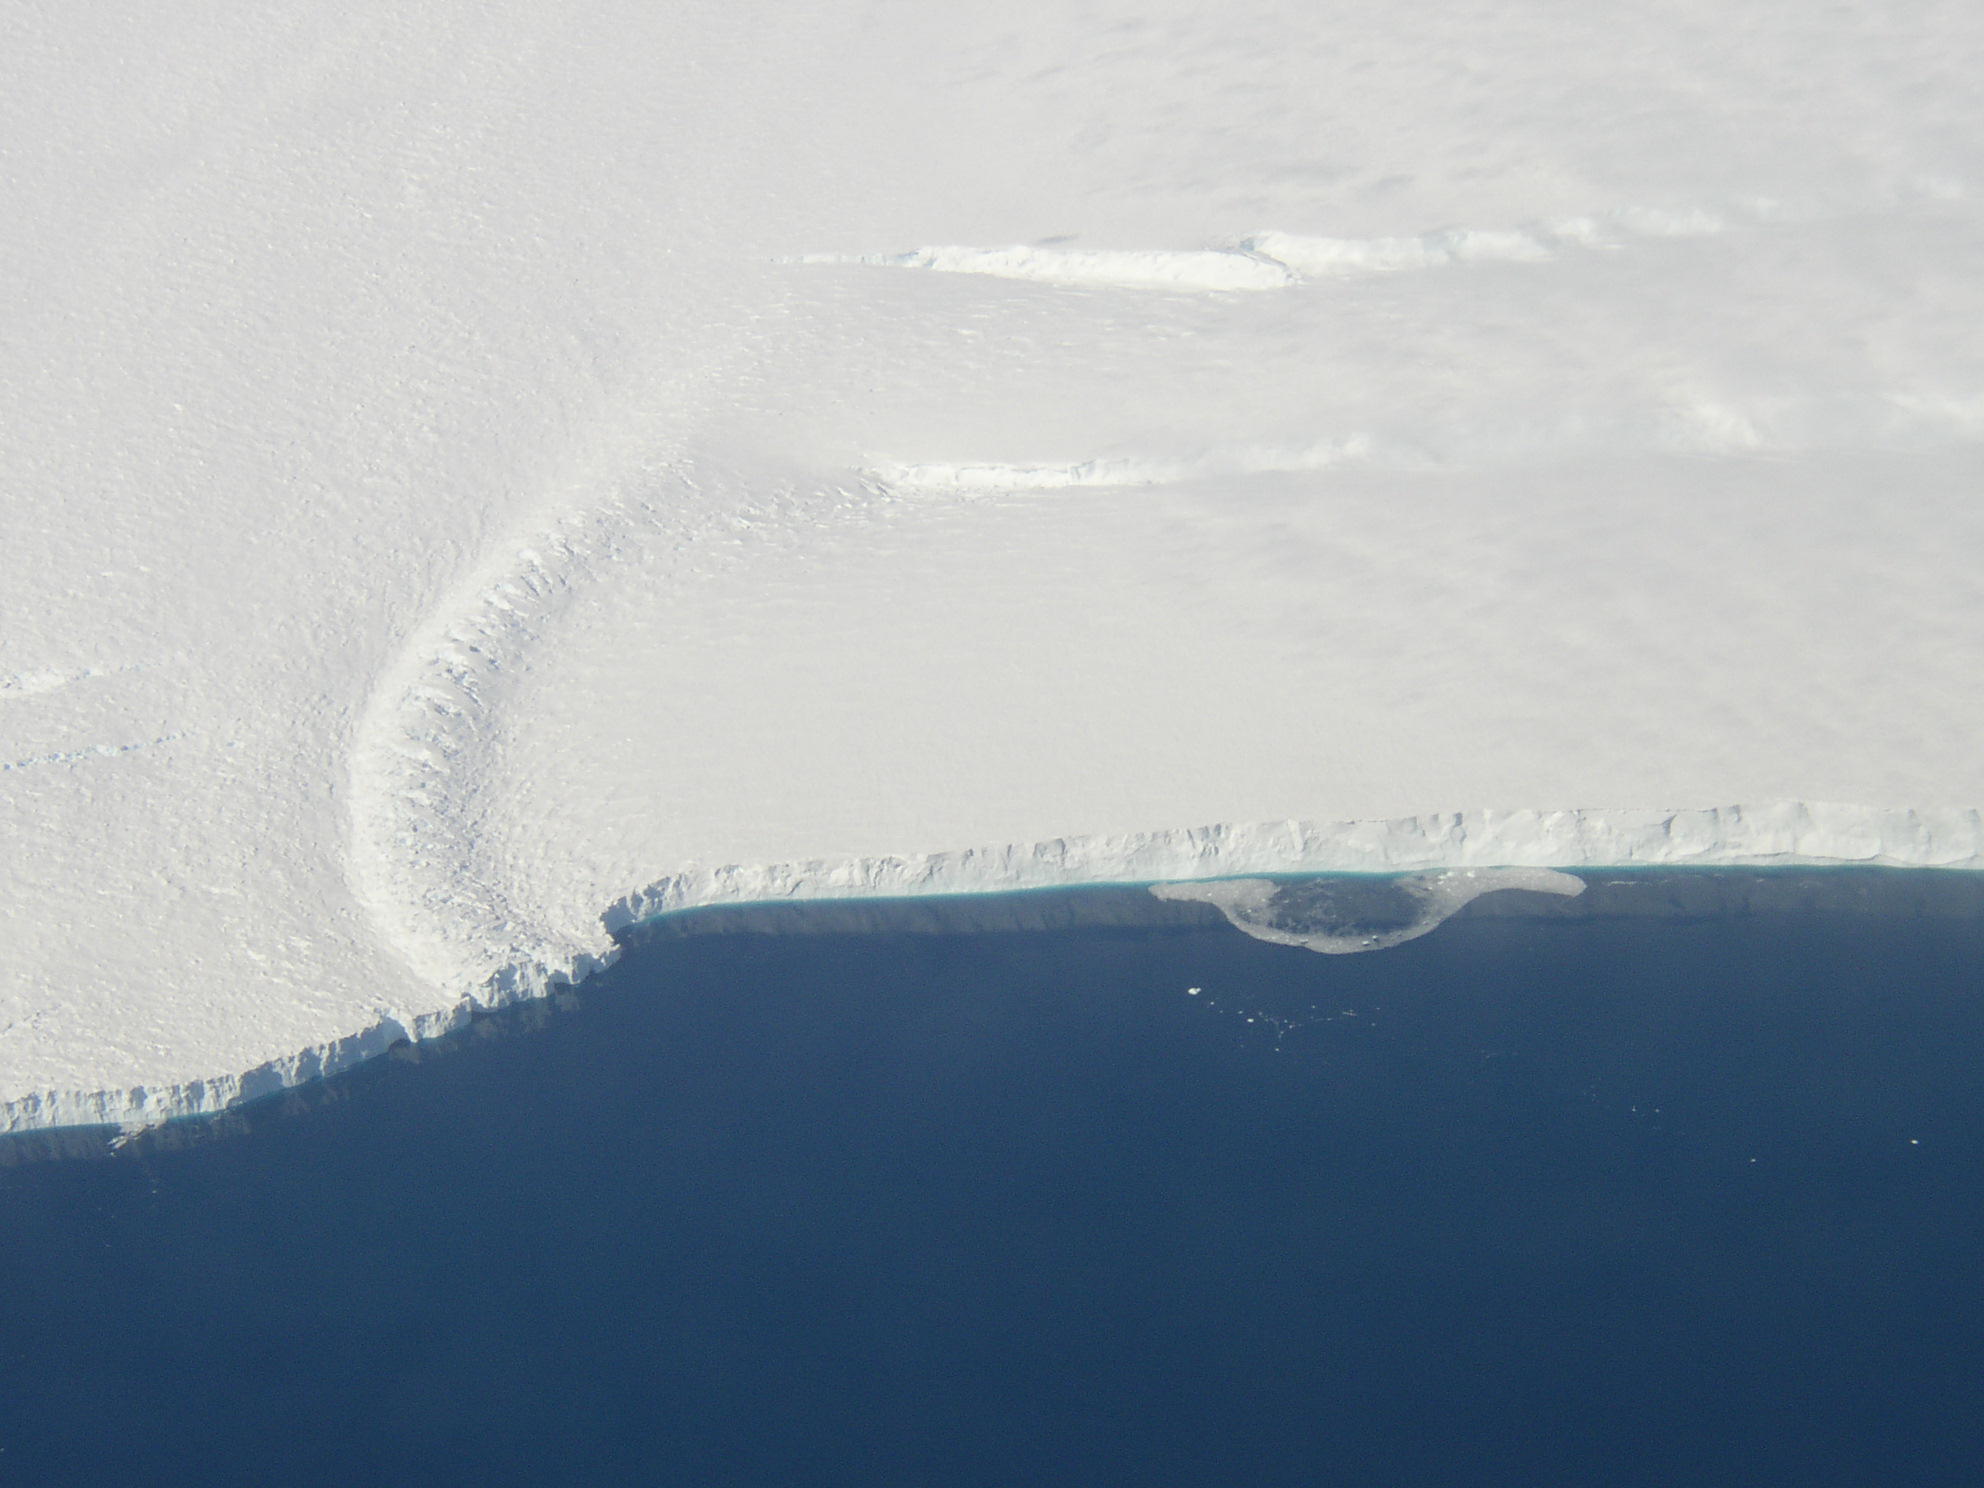

Pine Island Glacier Ice Shelf

This photo shows the ice front of the ice shelf in front of Pine Island Glacier, a major glacier system of West Antarctica. The image was taken during the NASA/Centro de Estudios Cientificos, Chile (CECS) Antarctic campaign of Fall 2002.

Credit: NASA/JPL-Caltech/UC Irvine